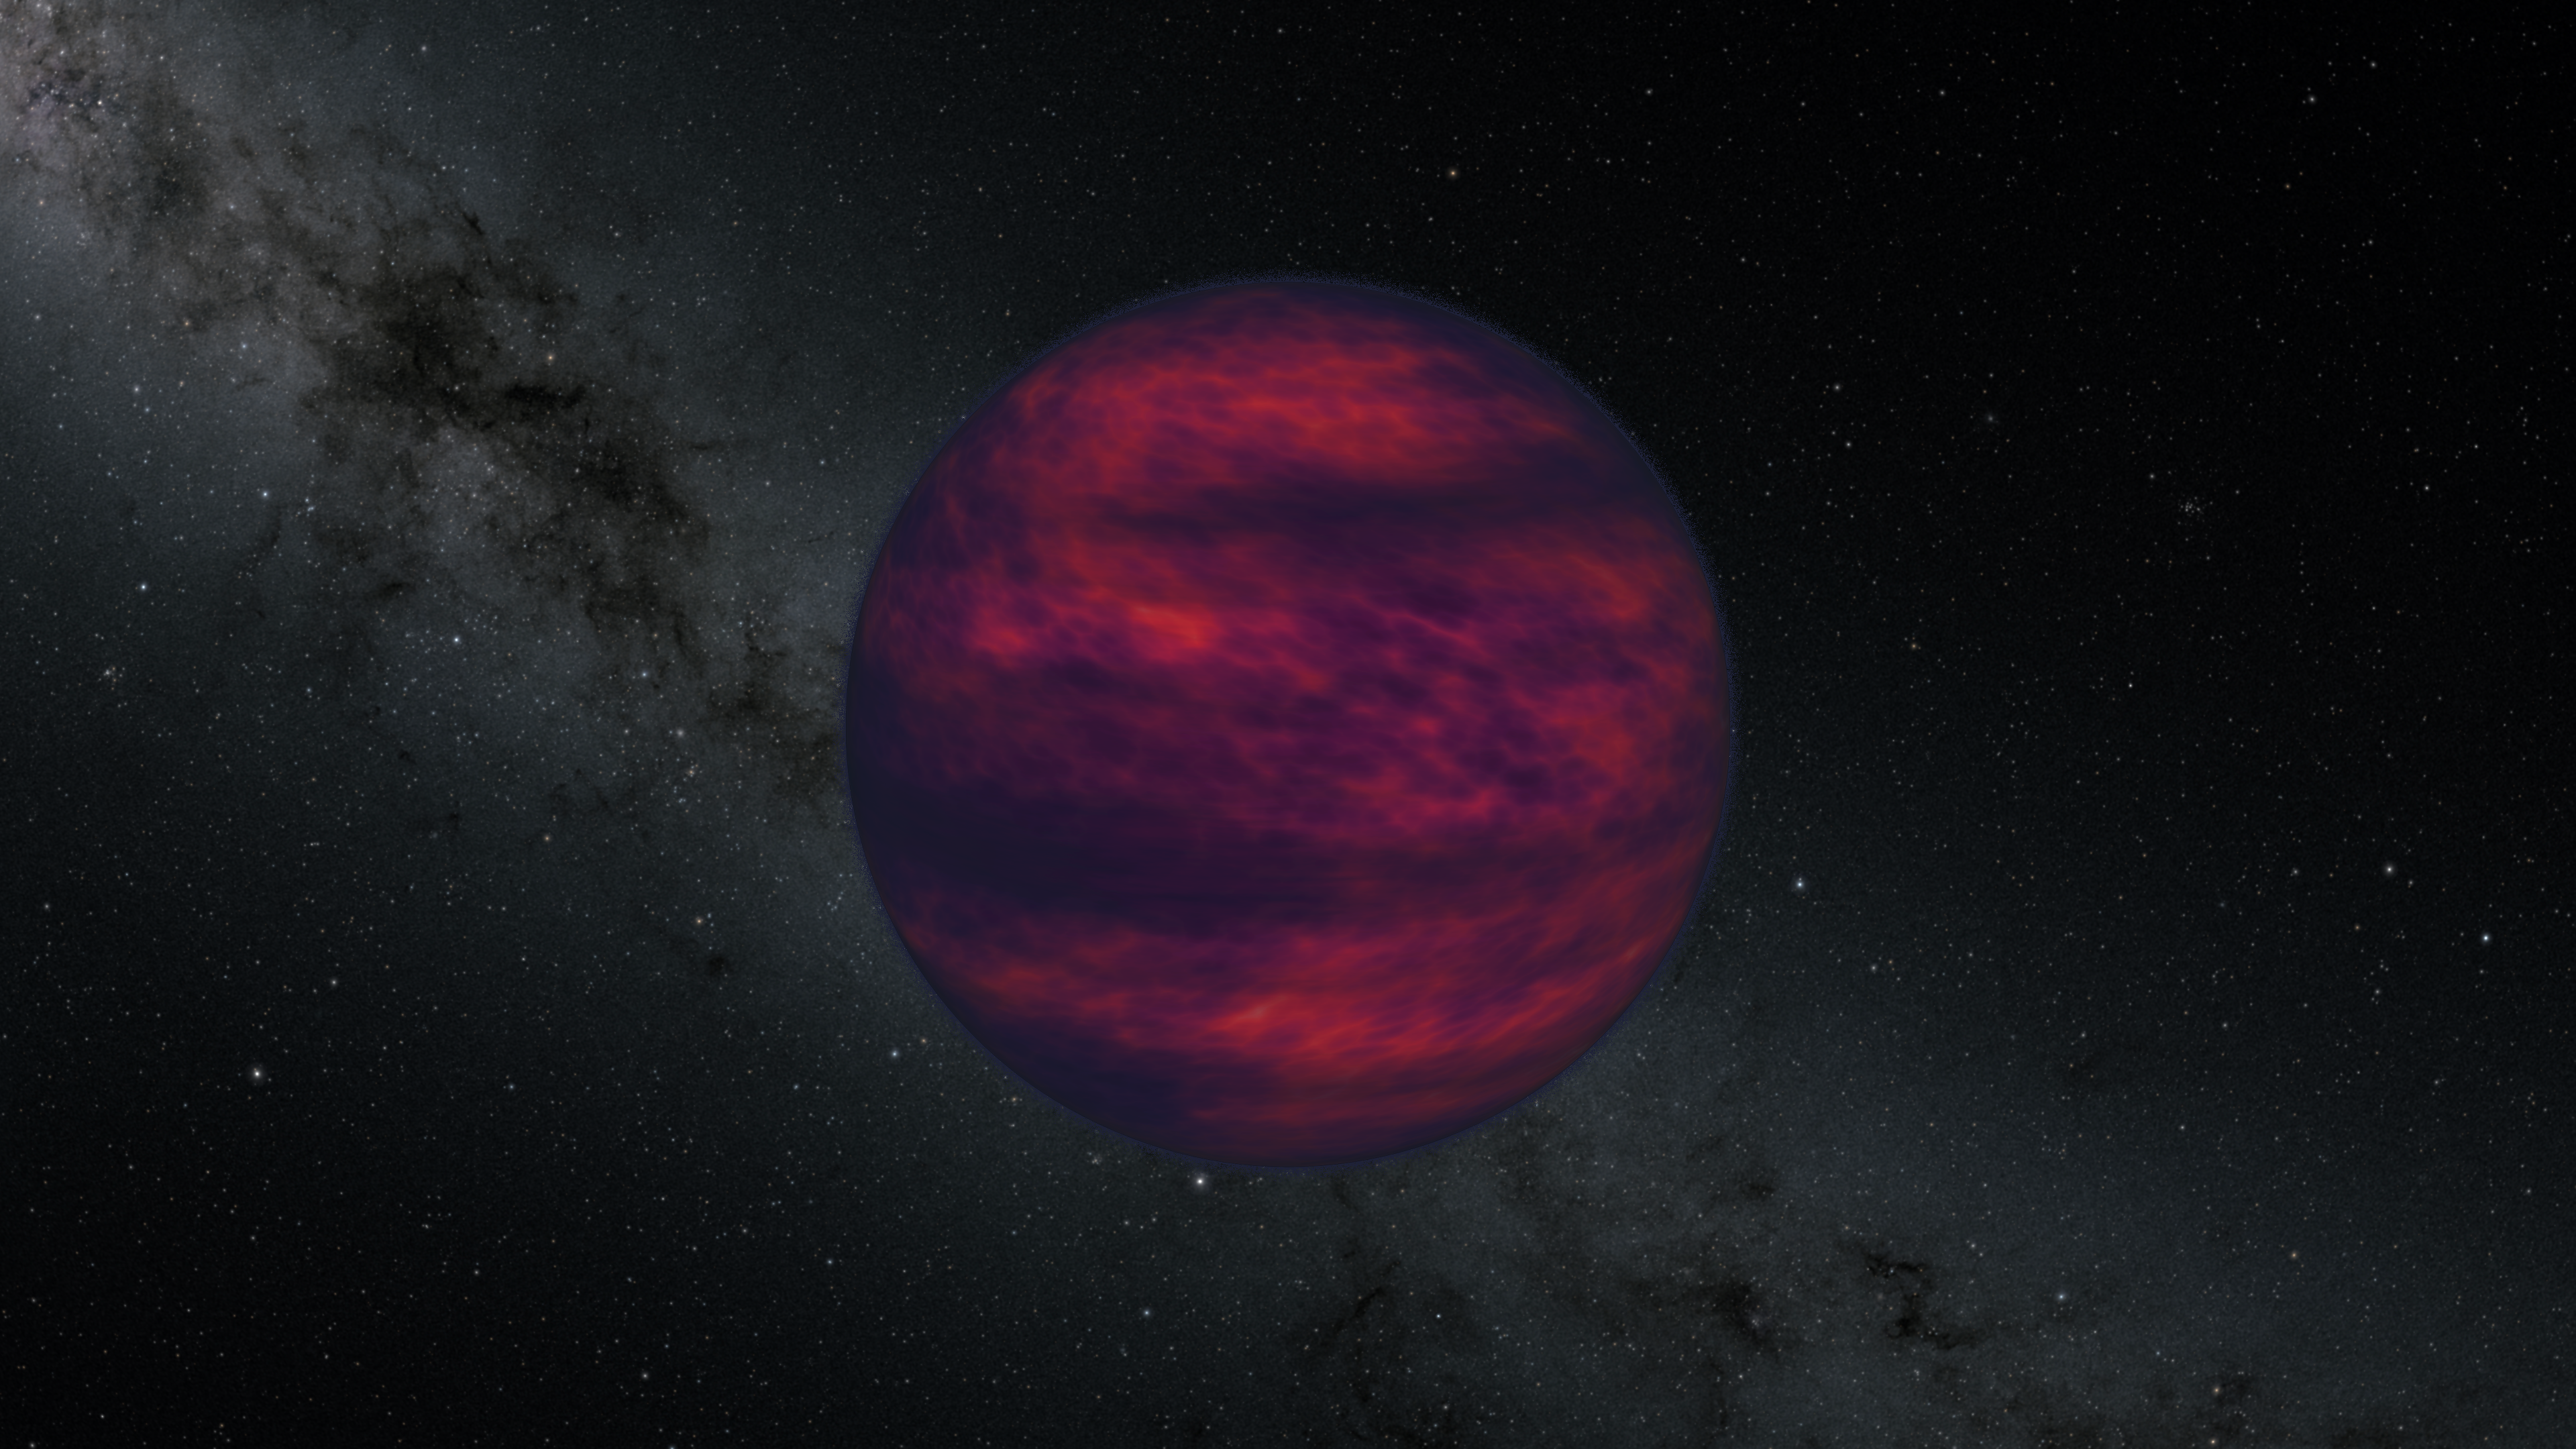

Windy Brown Dwarf

For the first time, scientists have directly measured wind speed on a brown dwarf, pictured here in an illustration. Brown dwarfs are objects larger than Jupiter (the largest planet in our solar system) but not quite massive enough to become stars. To achieve the finding, they used a new method that could also be applied to learn about the atmospheres of gas-dominated planets outside our solar system.

Described in a paper in the journal Science, the work combines observations by a group of radio telescopes with data from NASA's recently retired infrared observatory, the Spitzer Space Telescope, managed by the agency's Jet Propulsion Laboratory in Southern California.

Officially named 2MASS J10475385+2124234, the target of the new study was located 32 light-years from Earth - a stone's throw away, cosmically speaking. It is one of the coldest known brown dwarfs..

The researchers detected winds moving around the planet at 1,425 mph (2,293 kph). For comparison, Neptune's atmosphere features the fastest winds in the solar system, which whip through at more than 1,200 mph (about 2,000 kph).

Credit: NASA/JPL-Caltech/R. Hurt (IPAC)